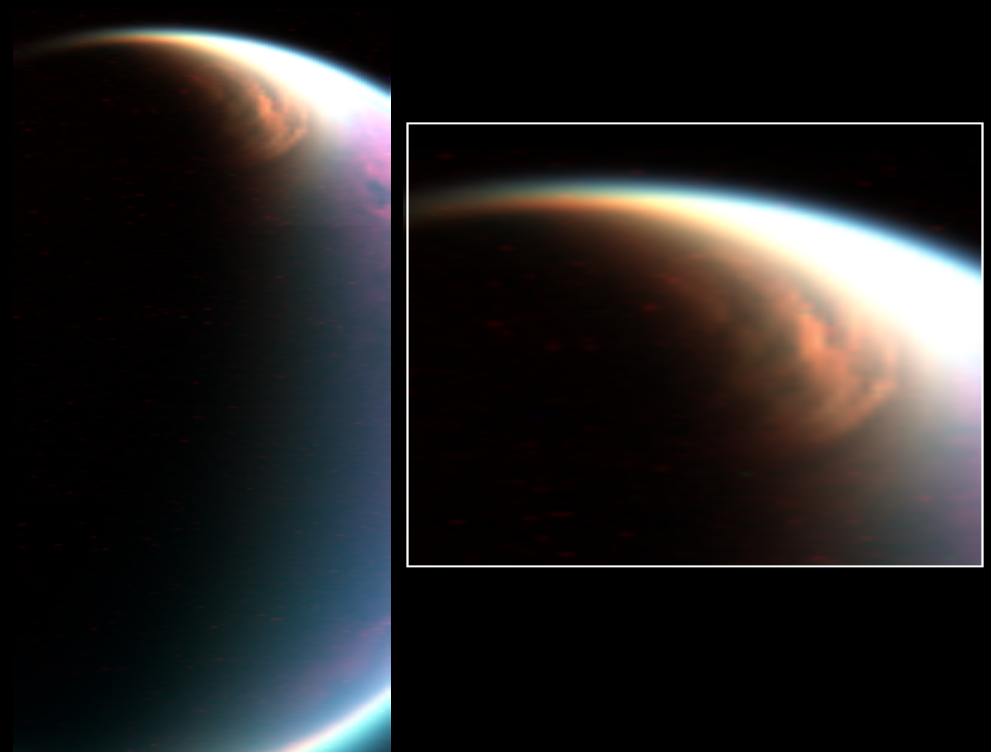

Titan’s Giant North Pole Cloud

Cassini’s visual and infrared mapping spectrometer has imaged a huge cloud system covering the north pole of Titan.

This composite image shows the cloud, imaged at a distance of 90,000 kilometers (54,000 miles) during a Dec. 29, 2006, flyby designed to observe the limb of the moon. Cassini’s visual and infrared mapping spectrometer scanned the limb, revealing this spectacular cloud system. It covers the north pole down to a latitude of 62 degrees north and at all observed longitudes.

Such a cloud cover was expected, according to the atmospheric circulation models of Titan, but it had never been observed before with such details. The condensates may be the source of liquids that fill the lakes recently discovered by the radar instrument. This image was color-coded, with blue, green and red at 2 microns, 2.7, and 5 microns, respectively.

The Cassini-Huygens mission is a cooperative project of NASA, the European Space Agency and the Italian Space Agency. The Jet Propulsion Laboratory, a division of the California Institute of Technology in Pasadena, manages the mission for NASA’s Science Mission Directorate, Washington, D.C. The Cassini orbiter was designed, developed and assembled at JPL. The Visual and Infrared Mapping Spectrometer team is based at the University of Arizona where this image was produced.

Credit: NASA/JPL/University of Arizona/LPGNantes